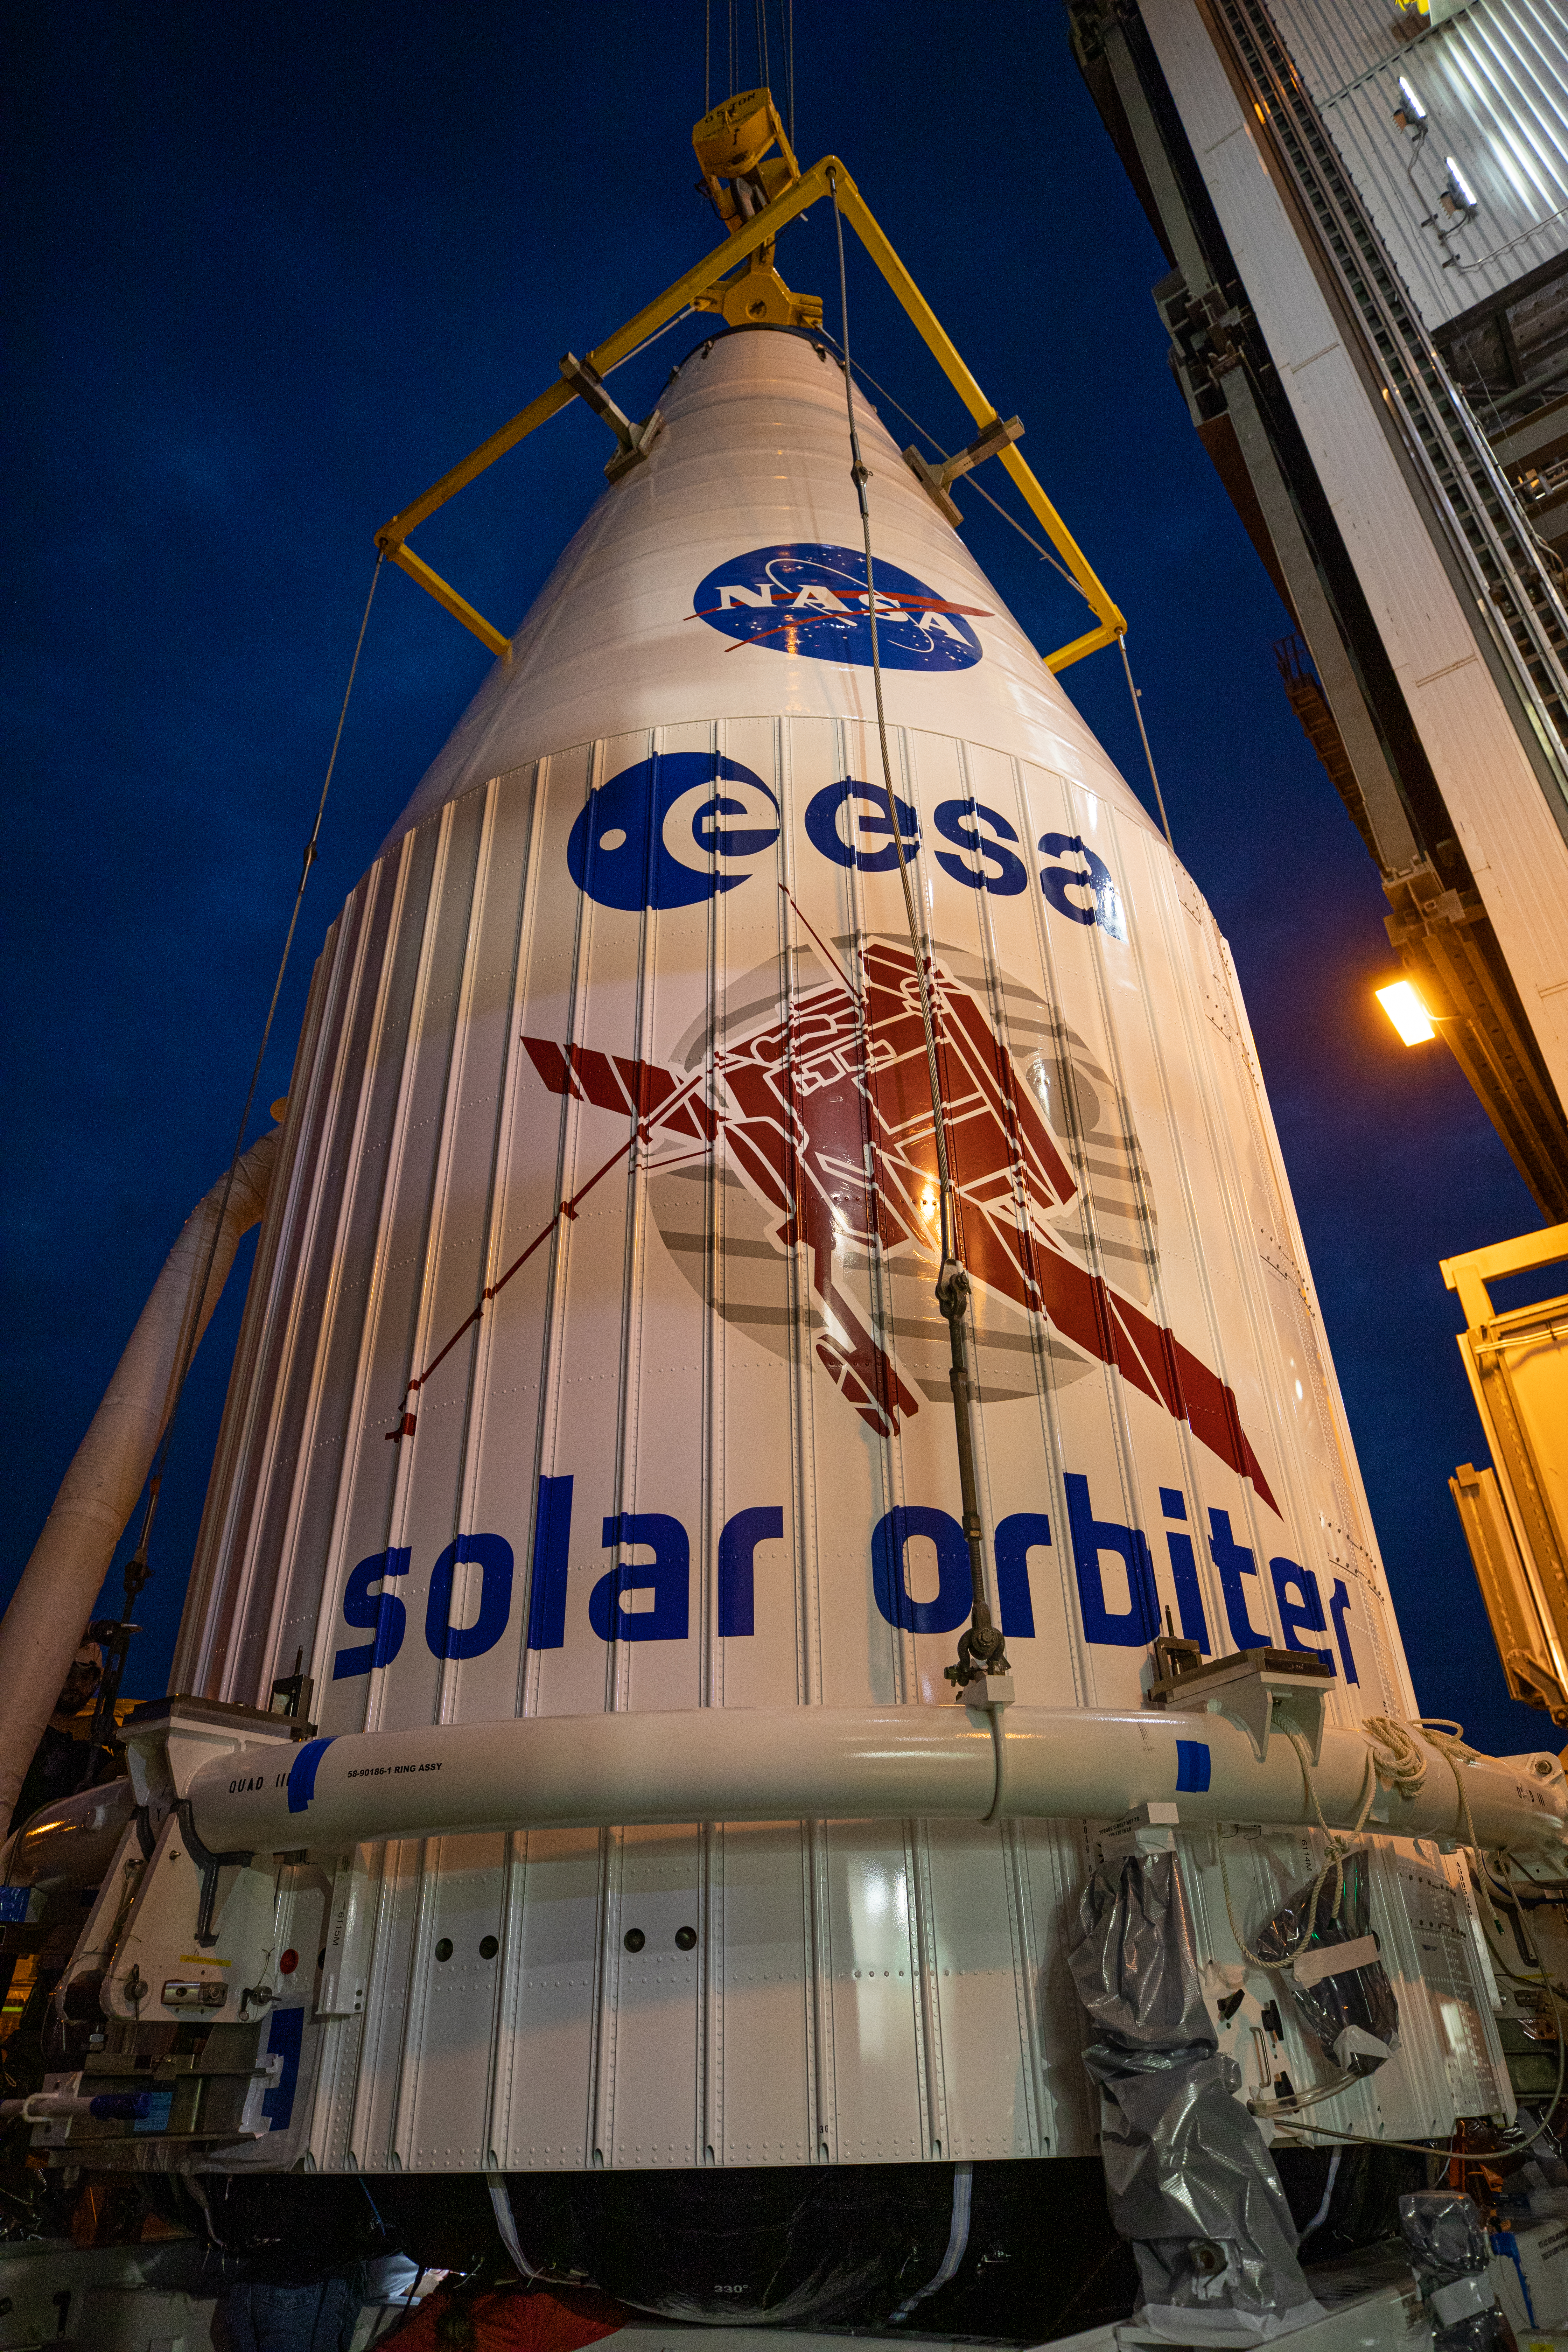

Solar Orbiter Spacecraft Lift and Mate

The United Launch Alliance Atlas V payload fairing, containing the Solar Orbiter spacecraft, is hoisted up by crane at the Vertical Integration Facility at Space Launch Complex 41 on Cape Canaveral Air Force Station in Florida on Jan. 31, 2020. The payload fairing will be mated to the Atlas V rocket. Solar Orbiter is an international cooperative mission between ESA (European Space Agency) and NASA. The mission aims to study the Sun, its outer atmosphere and solar wind. The spacecraft will provide the first images of the Sun’s poles. NASA’s Launch Services Program based at Kennedy is managing the launch. The spacecraft has been developed by Airbus Defence and Space. Solar Orbiter will launch in February 2020 aboard the Atlas V rocket.

Credit: NASA/Ben Smegelsky